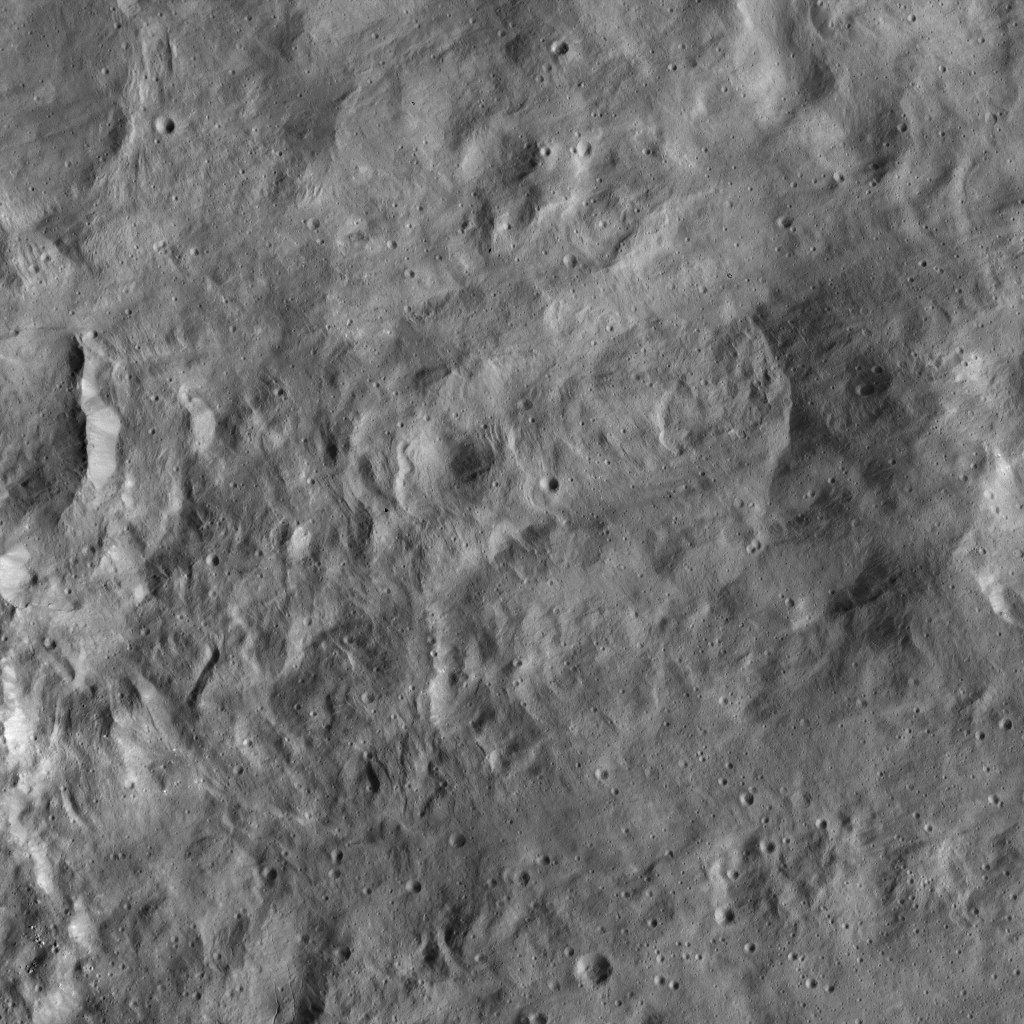

Dawn LAMO Image 117

NASA’s Dawn spacecraft imaged this terrain, adjacent to Occator Crater on Ceres, which is immediately to the left of this view. This relatively smooth, lightly cratered area is part of the ejecta blanket of Occator — material thrown out by the force of the impact that created the crater, approximately 80 million years ago.

Dawn took this image on April 18, 2016, from its low-altitude mapping orbit, at a distance of about 240 miles (385 kilometers) above the surface. The image resolution is 120 feet (35 meters) per pixel.

Dawn’s mission is managed by JPL for NASA’s Science Mission Directorate in Washington. Dawn is a project of the directorate’s Discovery Program, managed by NASA’s Marshall Space Flight Center in Huntsville, Alabama. UCLA is responsible for overall Dawn mission science. Orbital ATK, Inc., in Dulles, Virginia, designed and built the spacecraft. The German Aerospace Center, the Max Planck Institute for Solar System Research, the Italian Space Agency and the Italian National Astrophysical Institute are international partners on the mission team.

Credit: NASA/JPL-Caltech/UCLA/MPS/DLR/IDA